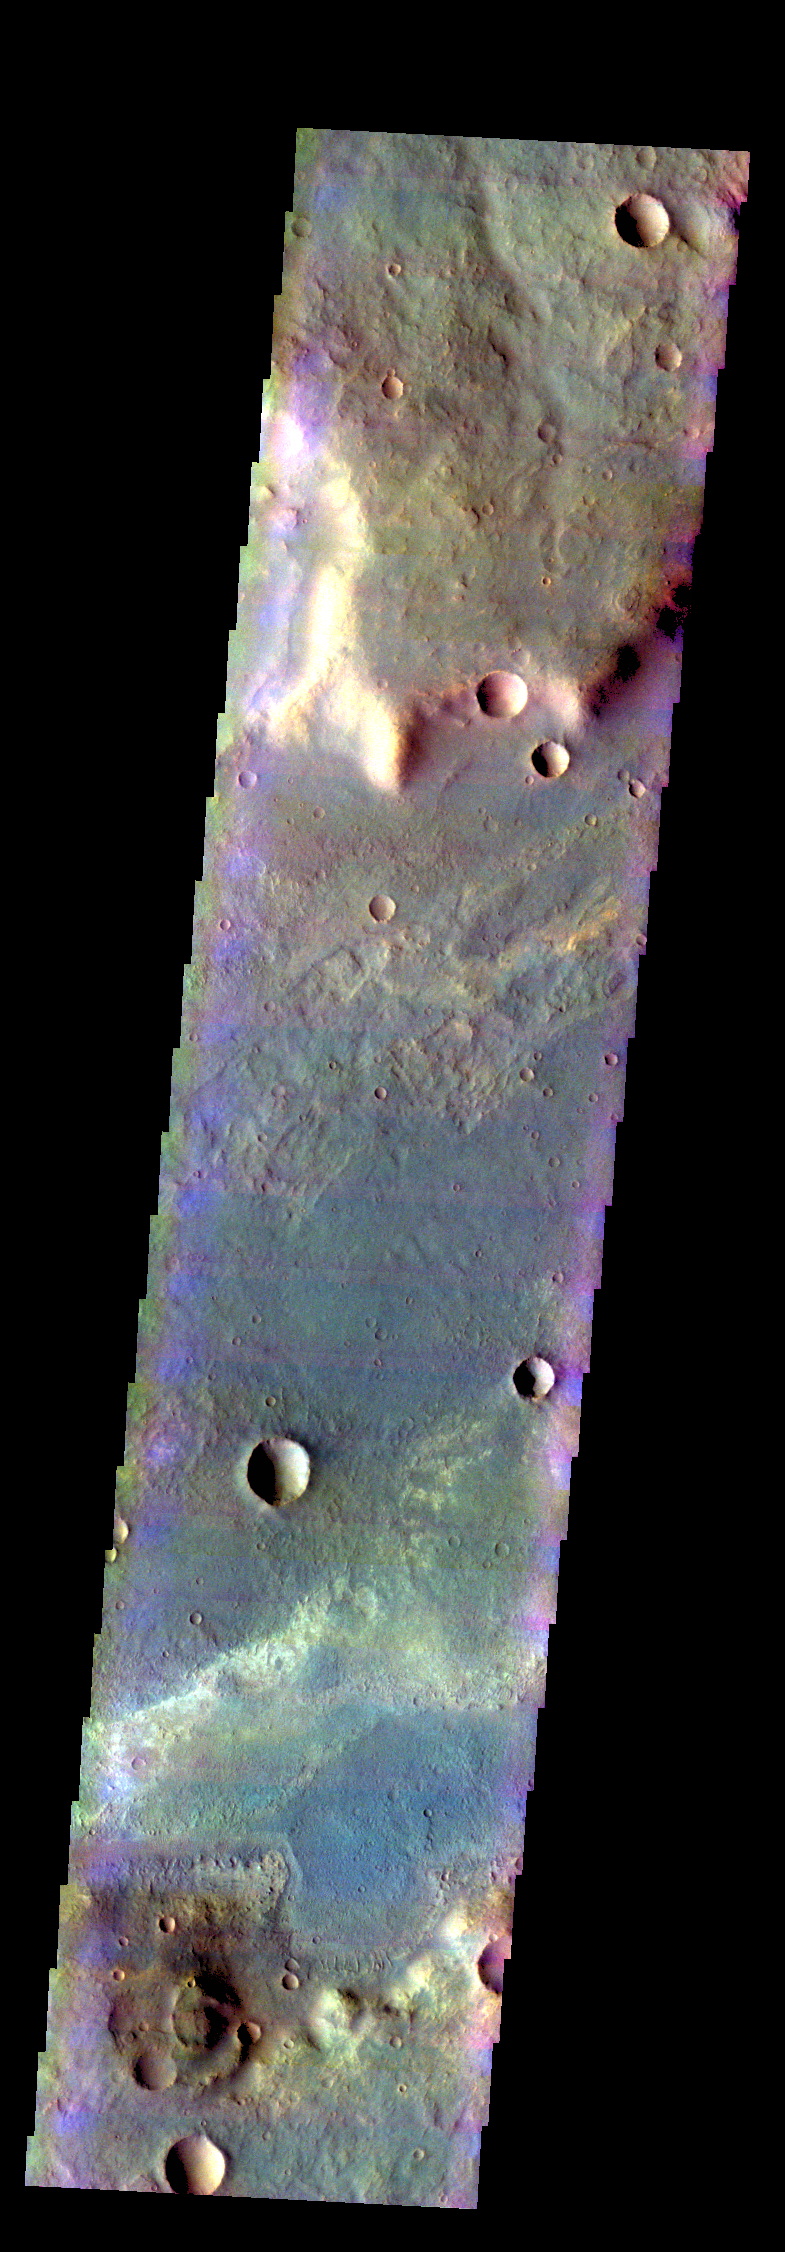

Terra Sabaea – False Color

The THEMIS VIS camera contains 5 filters. The data from different filters can be combined in multiple ways to create a false color image. These false color images may reveal subtle variations of the surface not easily identified in a single band image. Today’s false color image shows part of a linear depression in the plains of Terra Sabaea.

Credit: NASA/JPL-Caltech/ASU